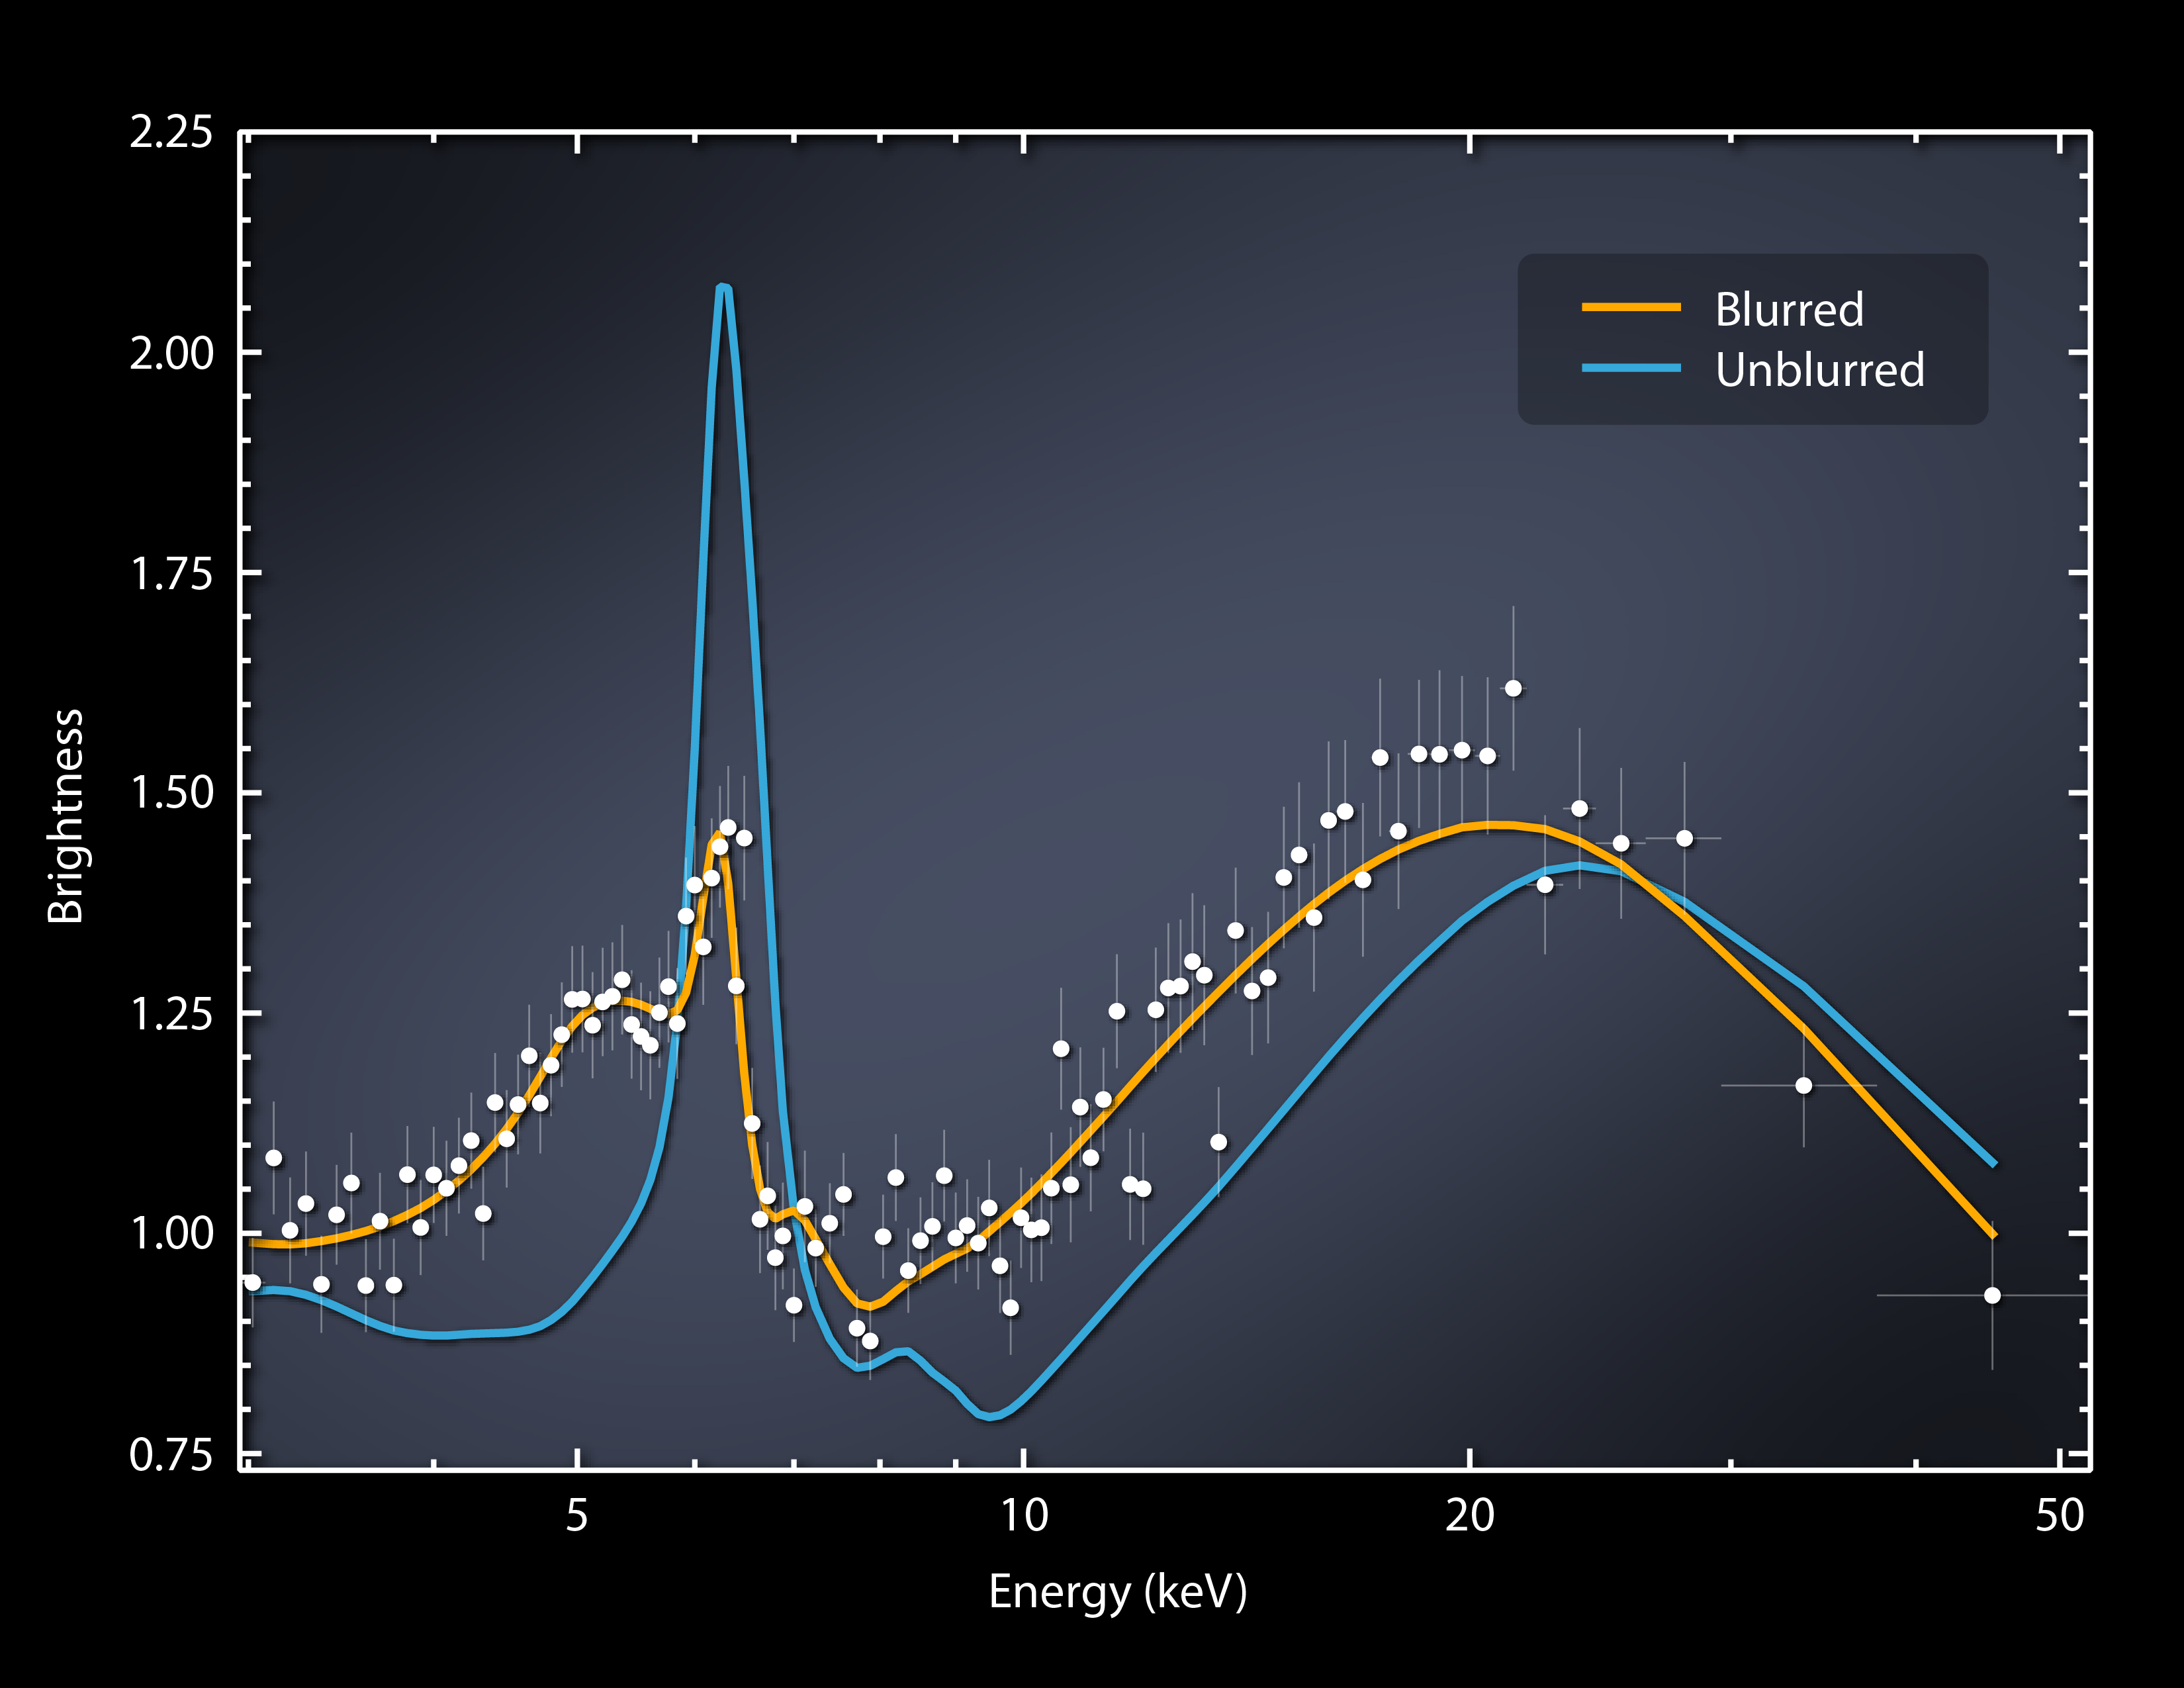

Big, Spinning Black Hole Blurs Light

This plot of data captured by NASA's Nuclear Spectroscopic Telescope Array, or NuSTAR, shows X-ray light streaming from regions near a supermassive black hole known as Markarian 335. The light is coming from two areas: a superheated disk of material feeding the black hole, called the accretion disk; and a cloud of particles traveling near the speed of light, called the corona. The exact shape and nature of coronas are not clear, but researchers know that X-ray light from the corona is reflected off the accretion disk.

That reflected light, and the corona's direct light, are mapped in this plot over a range of X-ray energies. (This is the highest range of X-rays, which NuSTAR was specially designed to see.) The yellow line is a model that shows what the data are predicted to look like if X-ray light has been stretched, or blurred. The blue line shows what the plot would look like without the blurring effects. The white dots show the actual NuSTAR data, indicating the light is extremely blurred.

What's blurring the light? It's a combination of factors. First, there is a Doppler shift happening due to the spinning disk. As one side of the disk moves toward us and the other side away, the light is squeezed or stretched. A second effect has to do with the enormous speeds of the spinning black hole, which approach the speed of light. A final effect is from the enormous gravity of the black hole, which pulls on the light, making it harder to escape its grasp. The light loses energy in this process. All of these factors contribute to the smeared look of the data as seen in the plot.

These data were taken after a dramatic dip in brightness had first been observed by NASA's Swift satellite. NuSTAR's high-energy X-ray data pointed to the cause for the observed change: Markarian 335's corona had shifted closer to the black hole itself -- and this closer proximity meant that the black hole's gravity could yank harder on the corona's light, stretching it to lower energies than observed before. The astronomers say that the corona moved over a period of days, and is still in the close configuration. They don't know if and when it would move back to where it was previously, or why the corona moved. NuSTAR and other high-energy telescopes are busy trying to crack these mysteries.

NuSTAR is a Small Explorer mission led by the California Institute of Technology in Pasadena and managed by NASA's Jet Propulsion Laboratory, also in Pasadena, for NASA's Science Mission Directorate in Washington. The spacecraft was built by Orbital Sciences Corporation, Dulles, Va. Its instrument was built by a consortium including Caltech; JPL; the University of California, Berkeley; Columbia University, N.Y.; NASA's Goddard Space Flight Center, Greenbelt, Md.; the Danish Technical University in Denmark; Lawrence Livermore National Laboratory, Livermore, Calif.; ATK Aerospace Systems, Goleta, Calif., and with support from the Italian Space Agency (ASI) Science Data Center, Rome, Italy.

NuSTAR's mission operations center is at UC Berkeley, with ASI providing its equatorial ground station located at Malindi, Kenya. The mission's outreach program is based at Sonoma State University, Rohnert Park, Calif. NASA's Explorer Program is managed by Goddard. JPL is managed by Caltech for NASA.

Credit: NASA/JPL-Caltech/Institute for Astronomy, Cambridge